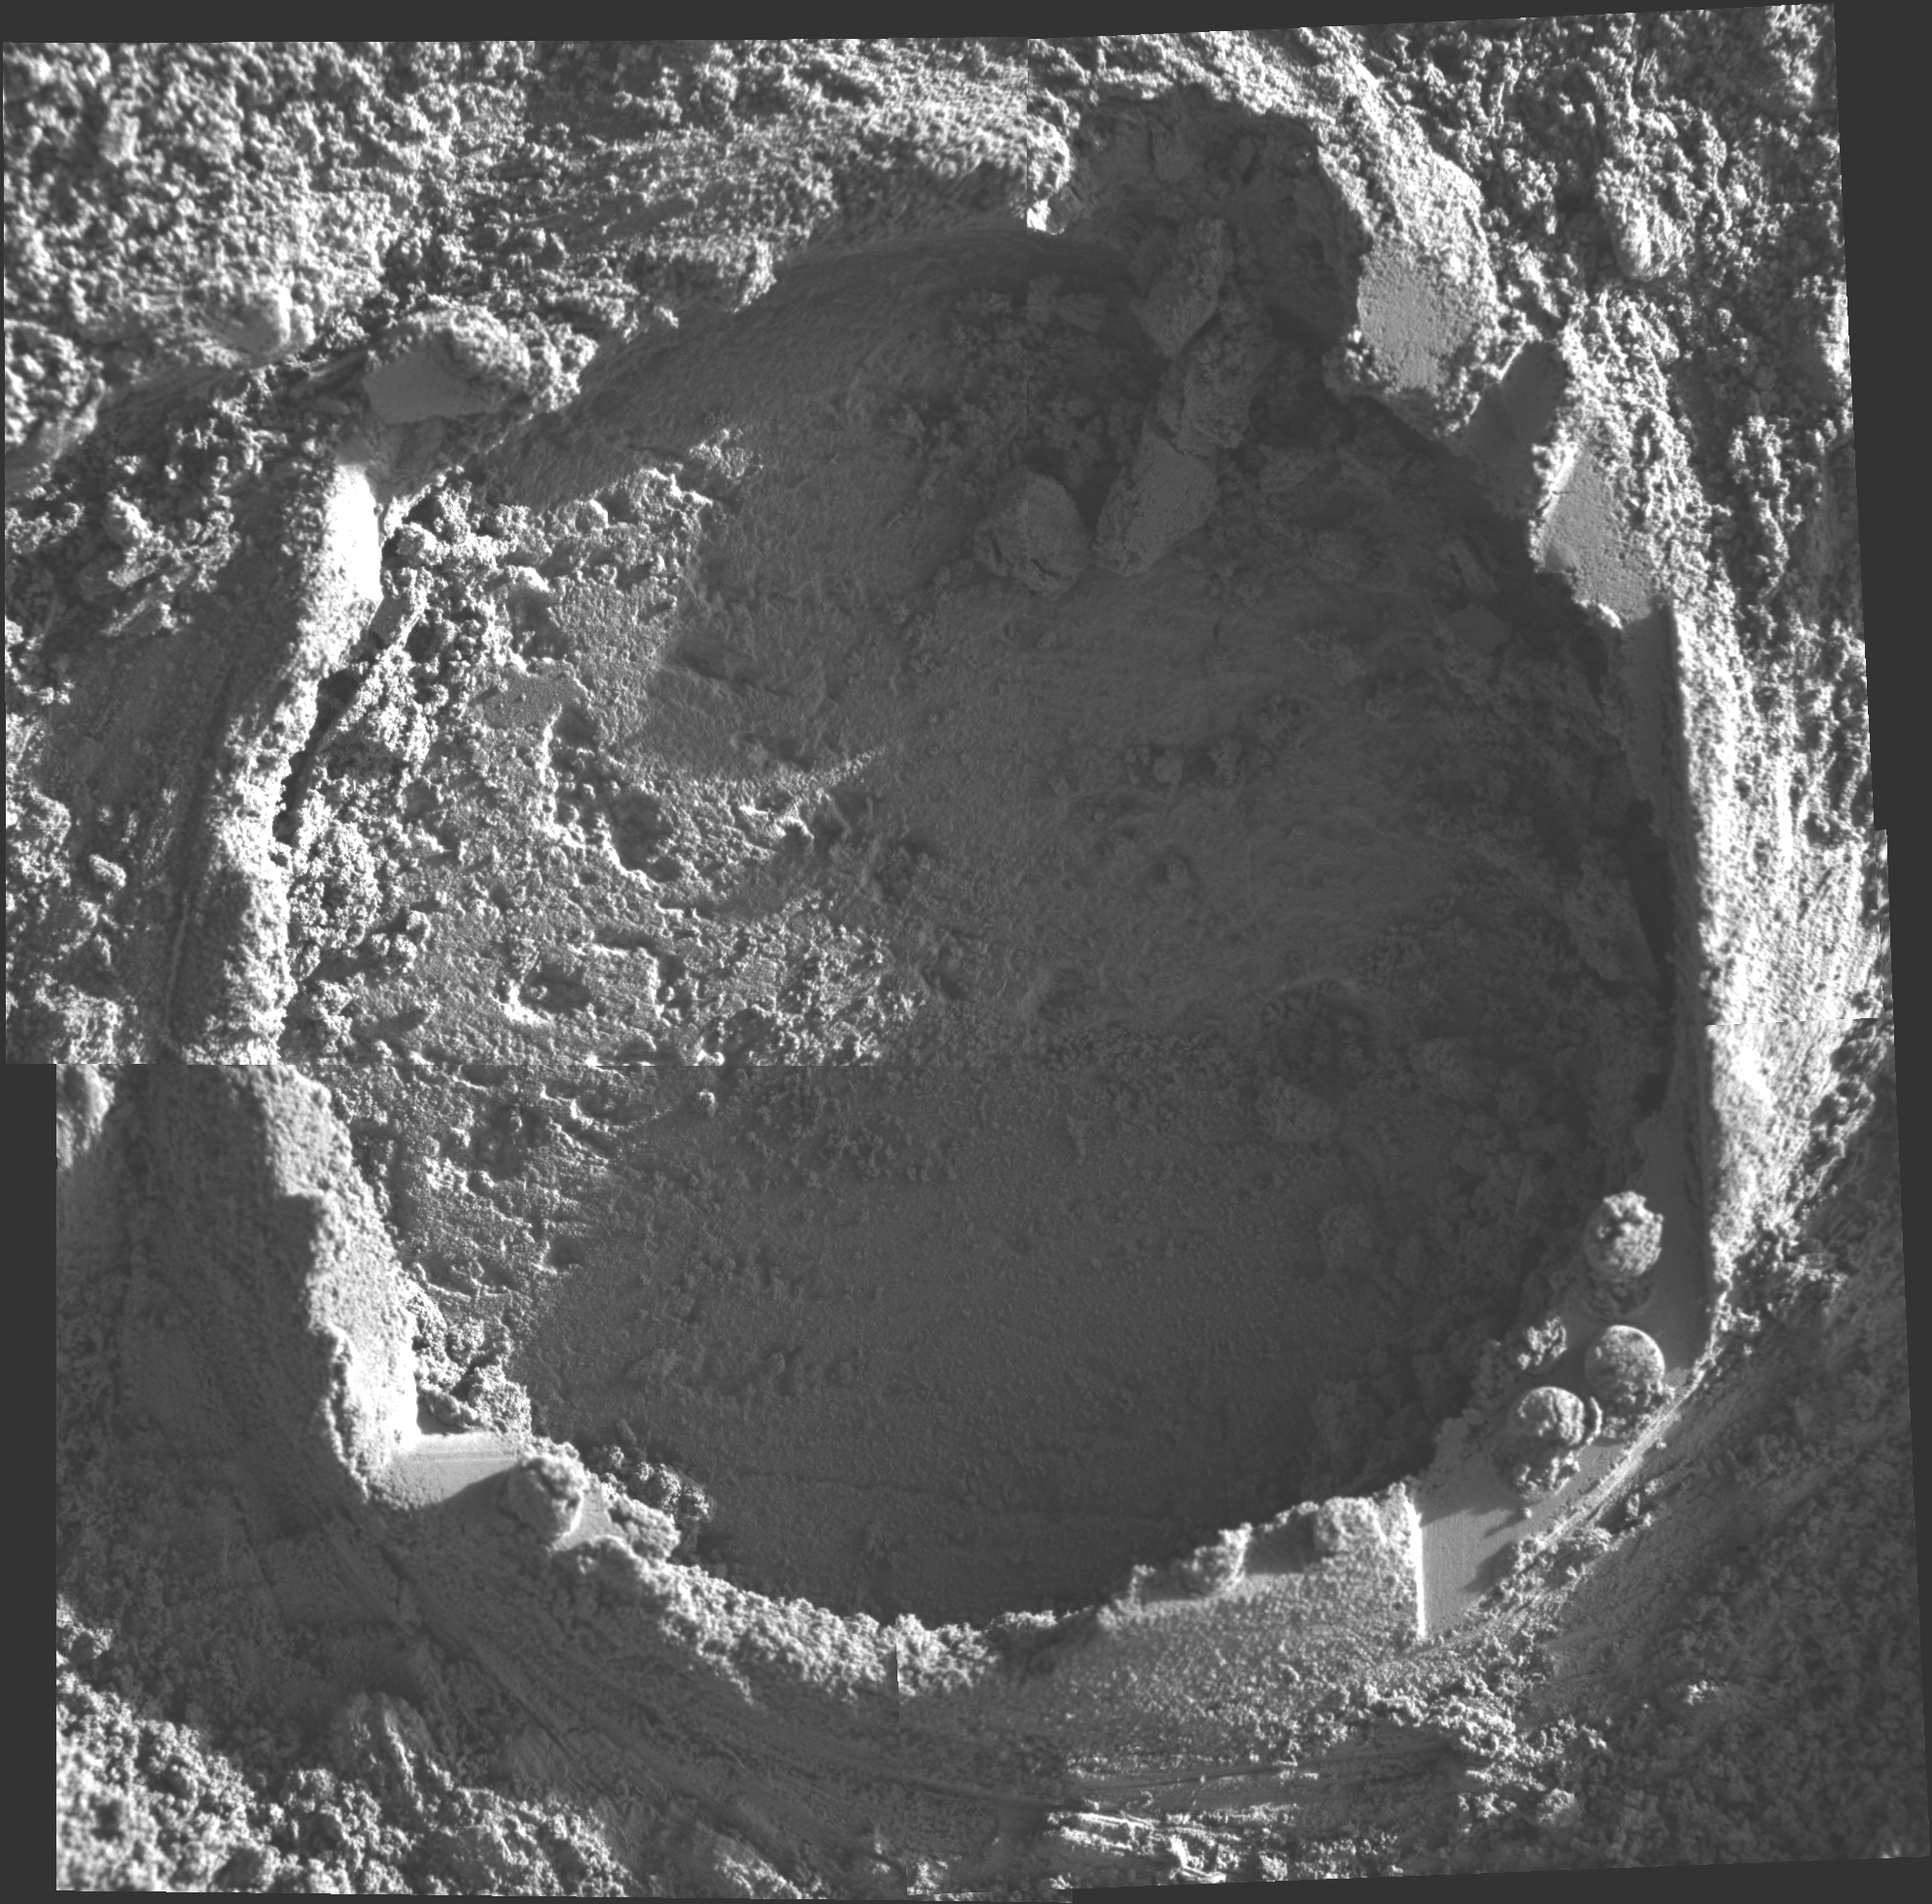

A Hole in ‘Kettlestone’

This mosaic was produced from pictures taken with the microscopic imager on NASA’s Mars Exploration Rover Opportunity on sol 154 (June 29, 2004). It shows one of a series of holes ground by the rover’s rock abrasion tool in “Endurance Crater.” This time Opportunity stretched its arm, or instrument deployment device, out to a target called “Kettlestone.” Grinding for just over two hours on sol 153, Opportunity successfully created a hole 4.5 centimeters (1.8 inches) in diameter and 4.17 millimeters (.16 inches) deep.

Credit: NASA/JPL/Cornell/USGS